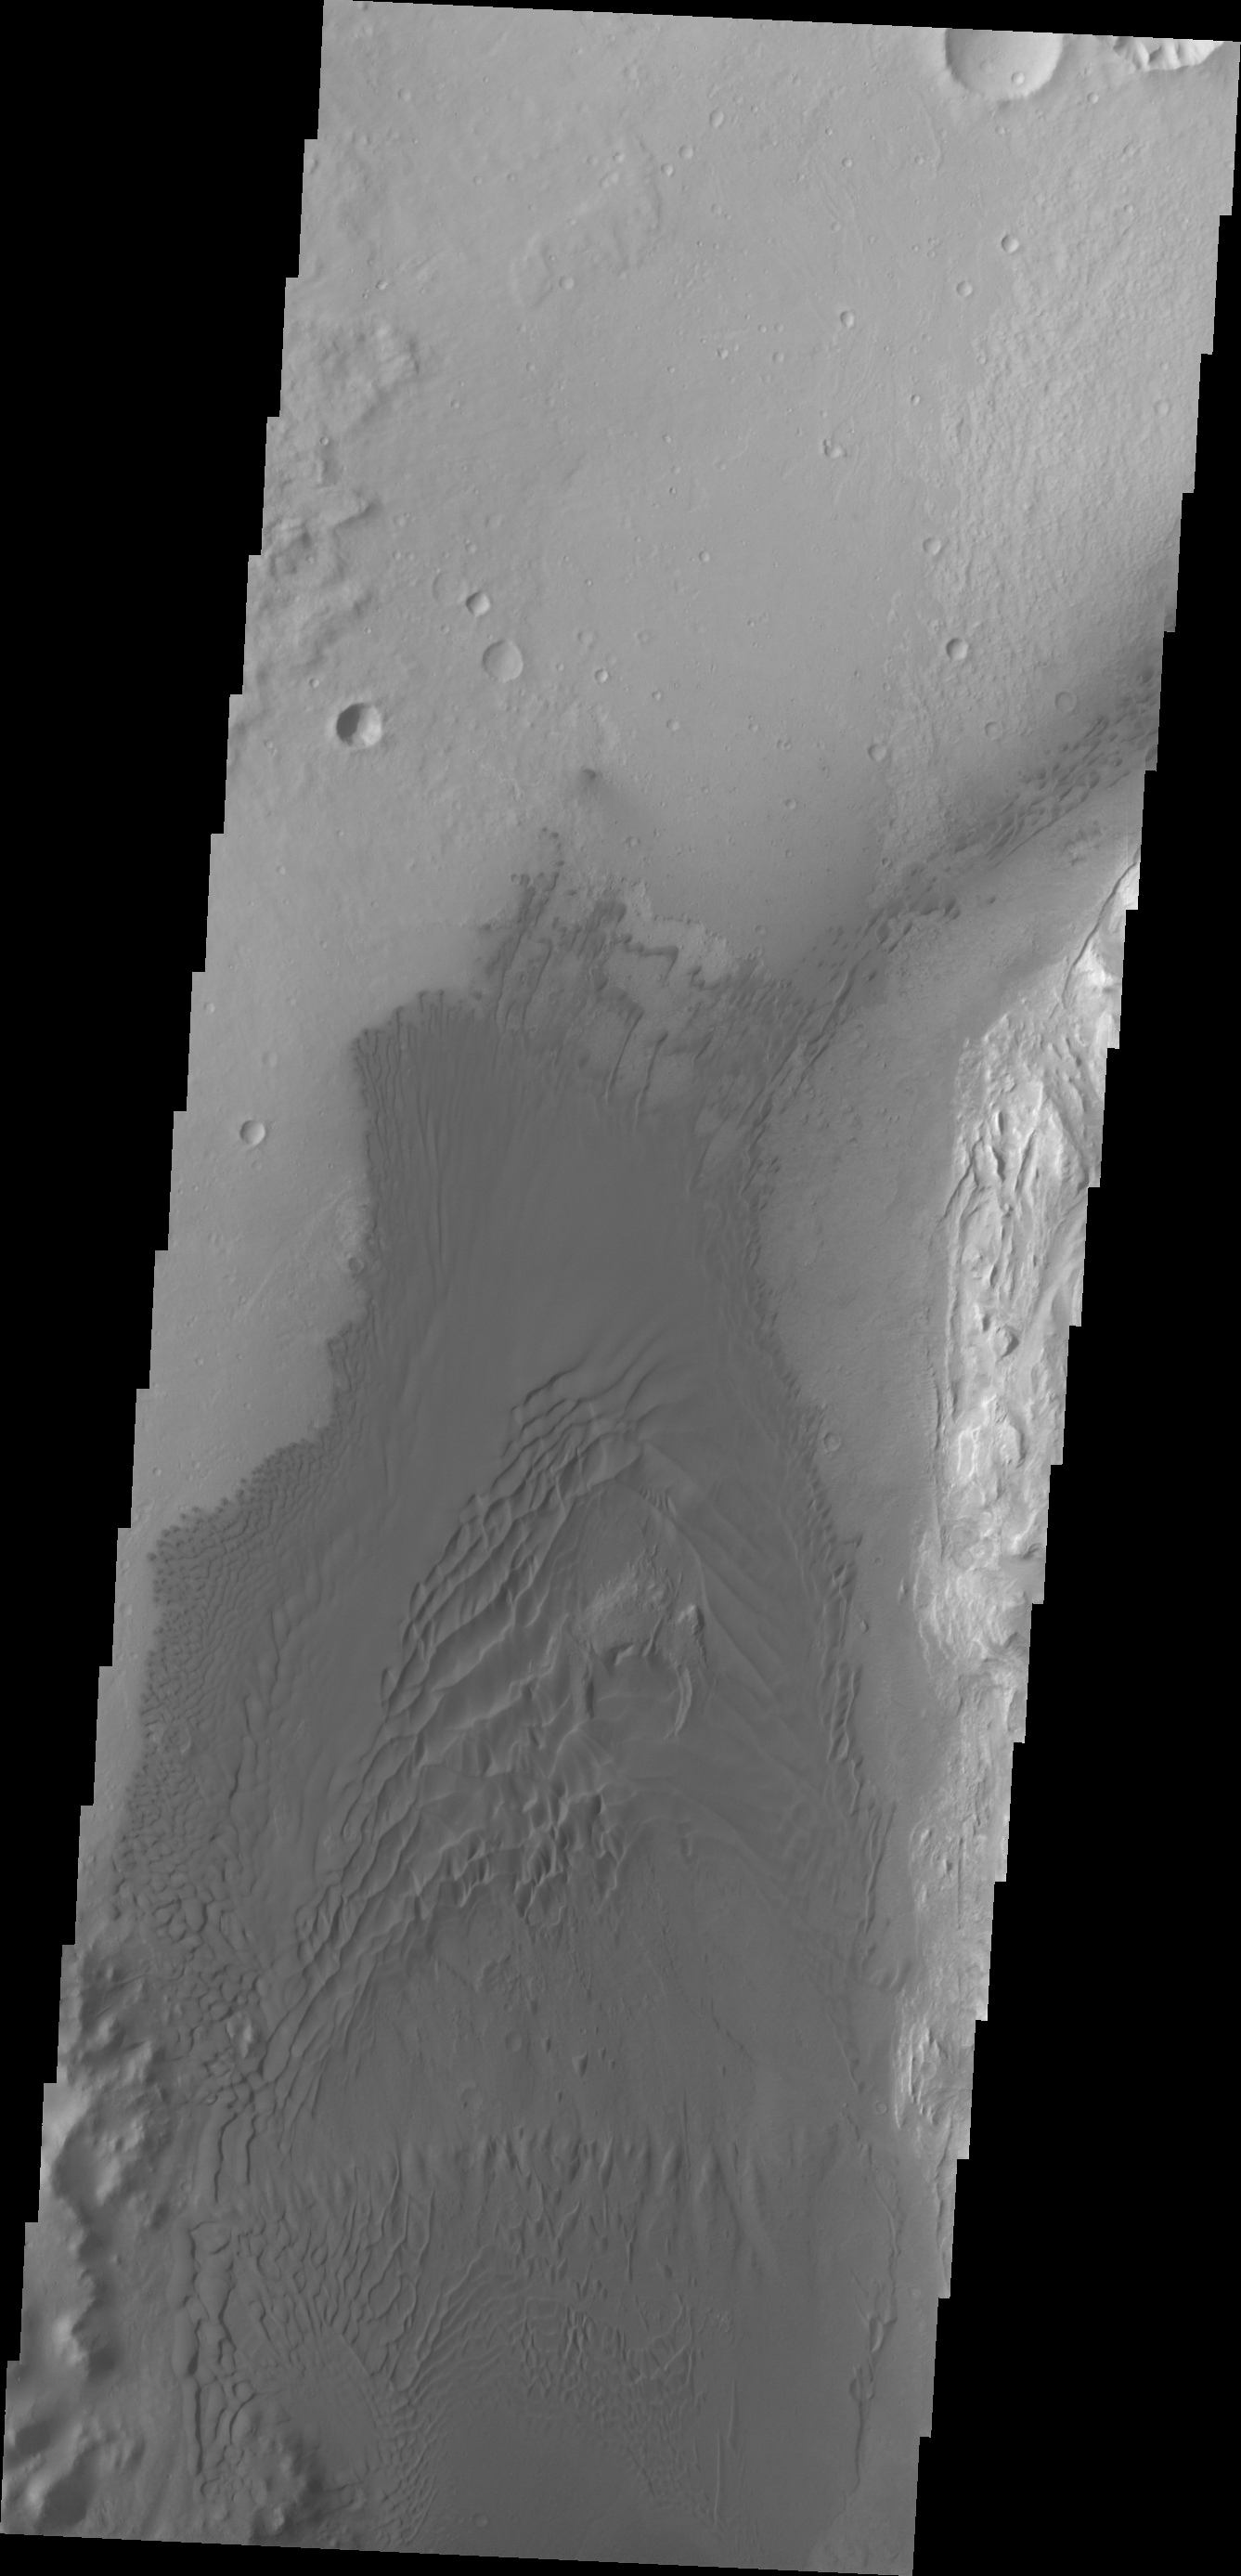

Images of Gale #21

During the month of April Mars will be in conjunction relative to the Earth. This means the Sun is in the line-of-sight between Earth and Mars, and communication between the two planets is almost impossible. For conjunction, the rovers and orbiting spacecraft at Mars continue to operate, but do not send the data to Earth. This recorded data will be sent to Earth when Mars moves away from the sun and the line-of-sight between Earth and Mars is reestablished. During conjunction the THEMIS image of the day will be a visual tour of Gale Crater, the location of the newest rover Curiosity.

This image of the western floor of Gale Crater shows the large region of sand and sand dunes present southwest of the landing site.

Credit: NASA/JPL-Caltech/ASU